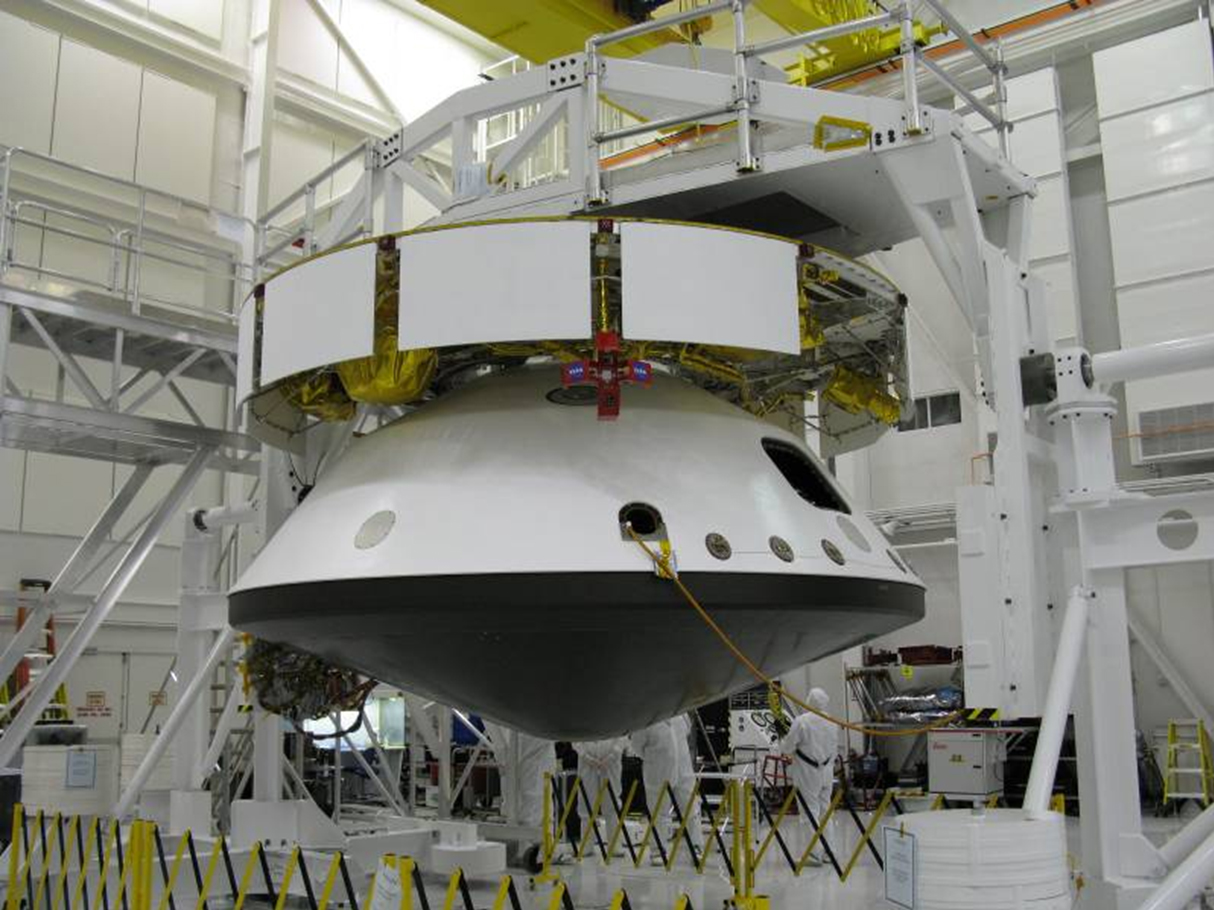

Mars Science Laboratory Spacecraft Assembled for Testing

The major components of NASA’s Mars Science Laboratory spacecraft—cruise stage atop the aeroshell, which has the descent stage and rover inside—were connected together in October 2008 for several weeks of system testing, including simulation of launch vibrations and deep-space environmental conditions.

These components will be taken apart again, for further work on each of them, after the environmental testing. The Mars Science Laboratory spacecraft is being assembled and tested for launch in 2011.

This image was taken inside the Spacecraft Assembly Facility at NASA’s Jet Propulsion Laboratory, Pasadena, Calif., which manages the Mars Science Laboratory Project for the NASA Science Mission Directorate, Washington. JPL is a division of the California Institute of Technology.

Credit: NASA/JPL-Caltech